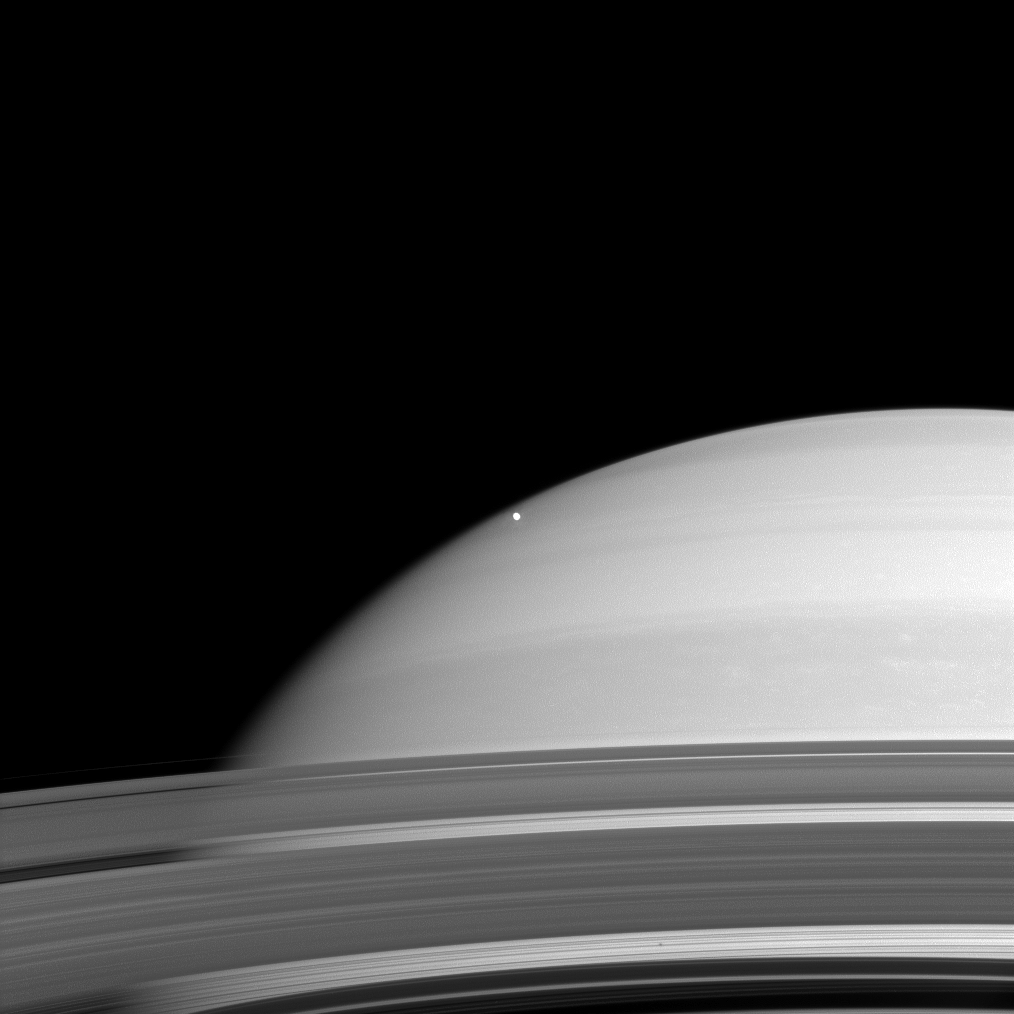

Saturn and Mimas

Overexposed Mimas stands starkly against the disk of Saturn as the dim shadow of Epimetheus is captured through the C ring in the planet’s rings (right of center at the bottom of the image). In reality, Mimas orbits in the same plane as the rings; it is Cassini’s viewing geometry that tricks our eyes.

The image was taken in blue light with the Cassini spacecraft wide-angle camera on Nov. 26, 2008 at a distance of approximately 915,000 kilometers (569,000 miles) from Mimas and at a Sun-Mimas-spacecraft, or phase, angle of 28 degrees. Image scale is 55 kilometers (34 miles) per pixel.

The Cassini-Huygens mission is a cooperative project of NASA, the European Space Agency and the Italian Space Agency. The Jet Propulsion Laboratory, a division of the California Institute of Technology in Pasadena, manages the mission for NASA’s Science Mission Directorate, Washington, D.C. The Cassini orbiter and its two onboard cameras were designed, developed and assembled at JPL. The imaging operations center is based at the Space Science Institute in Boulder, Colo.

Credit: NASA/JPL/Space Science Institute